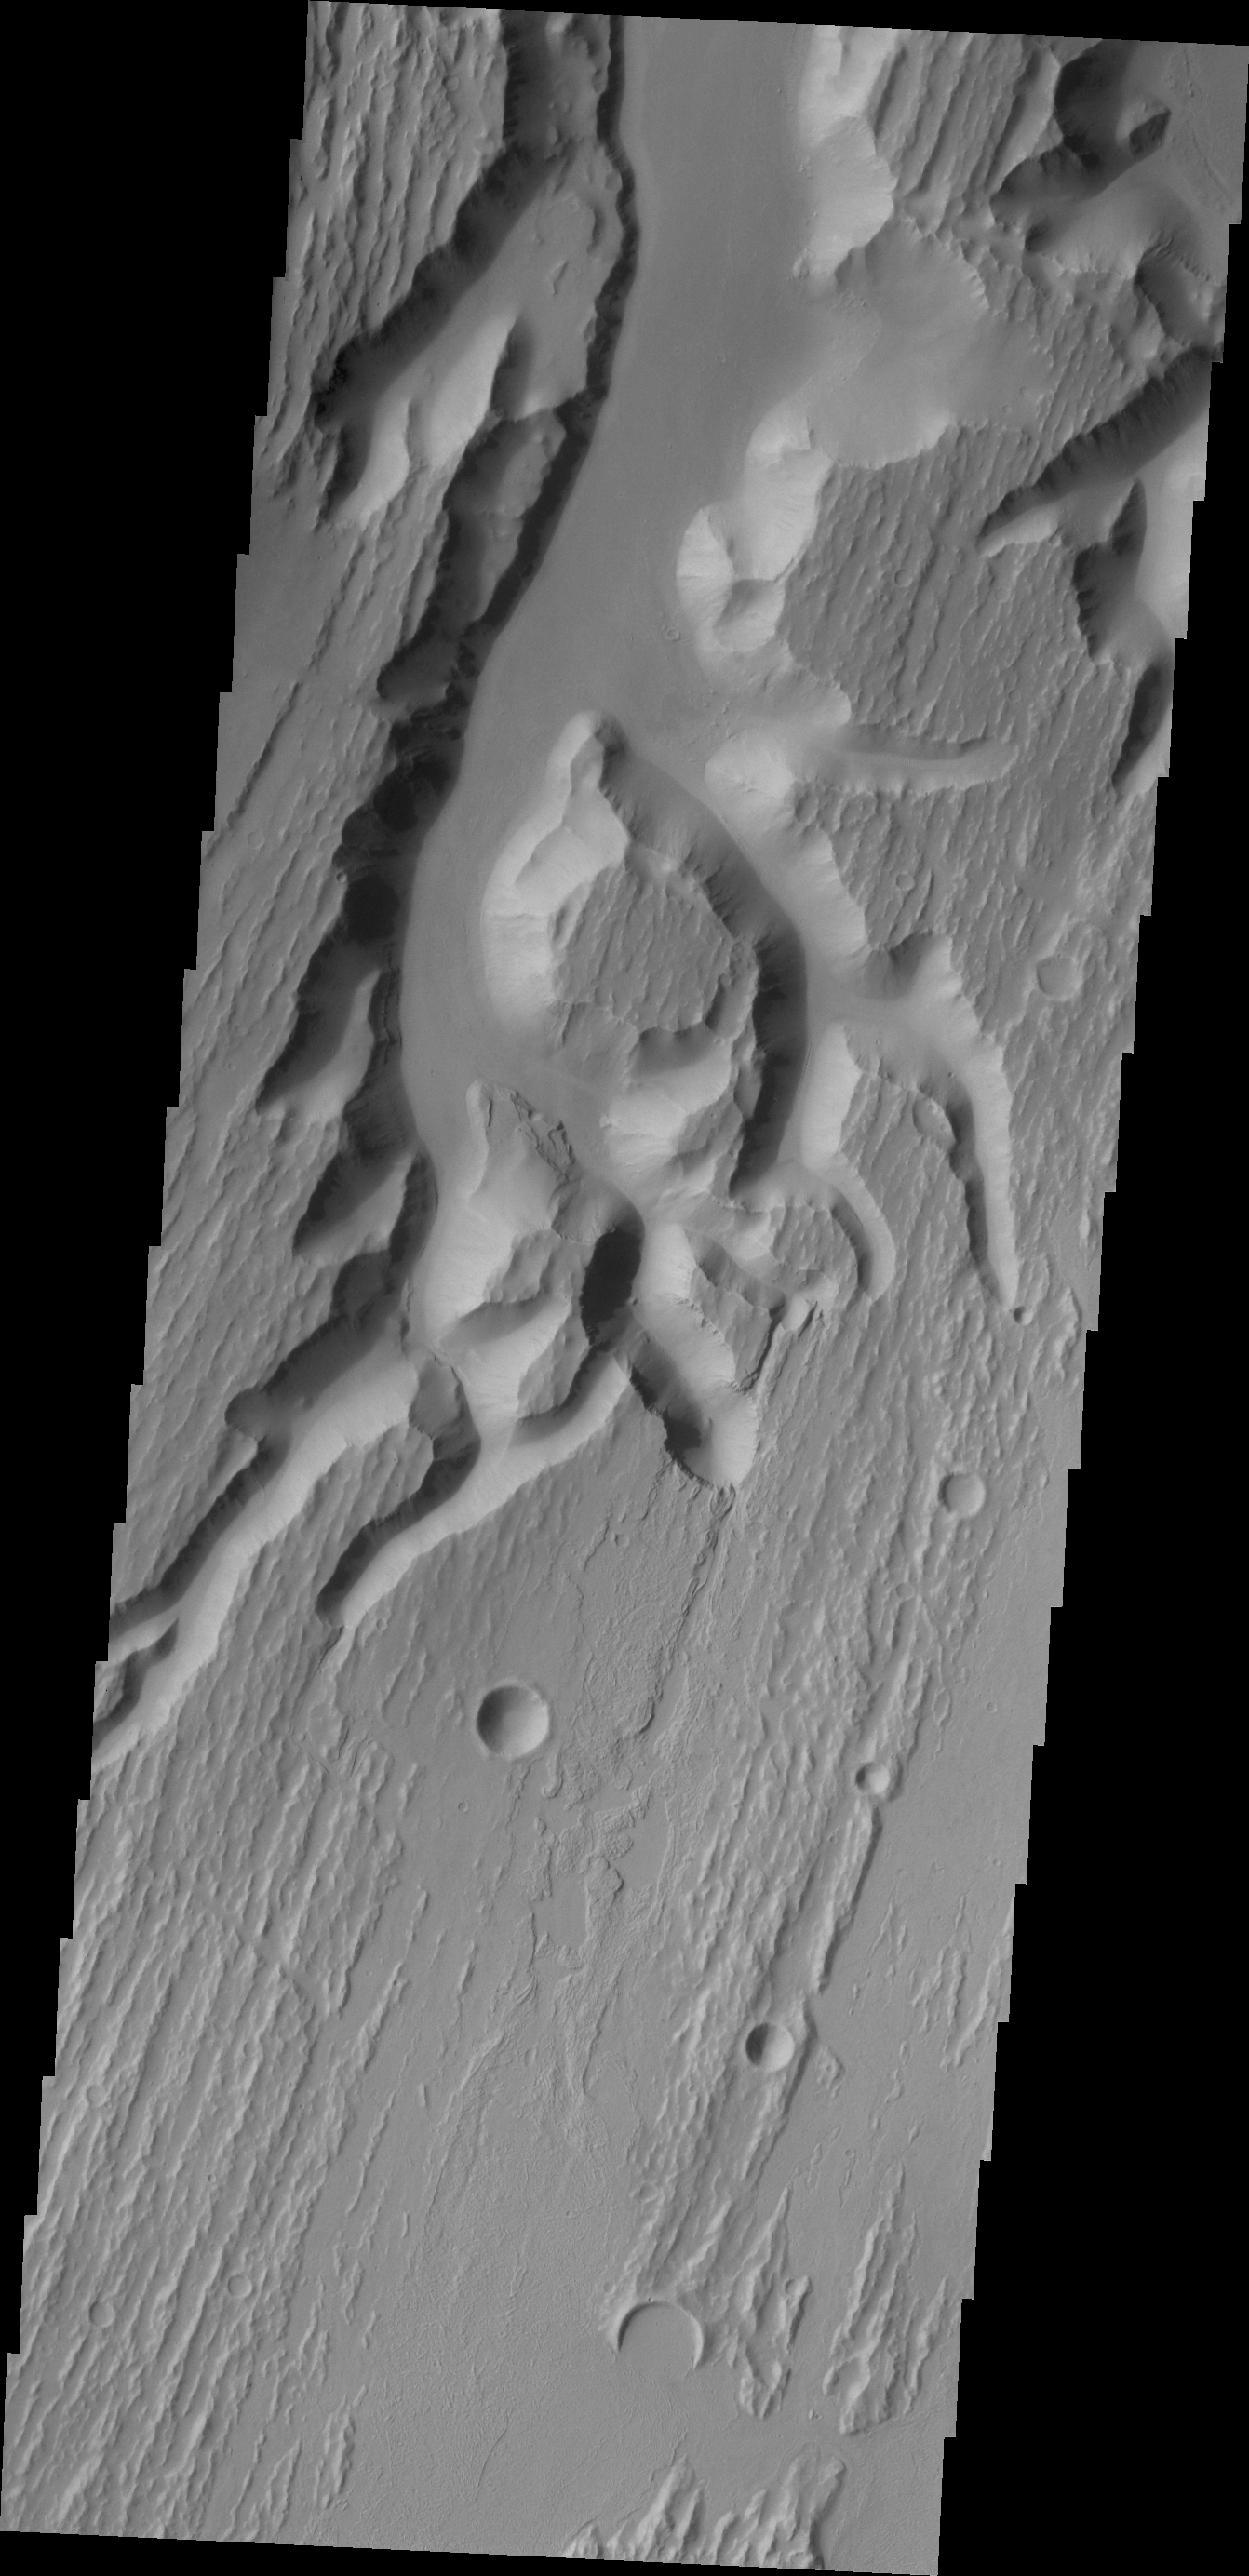

Kasei Valles

This VIS image shows a small portion of the complex channel system, Kasei Valles. In this image, secondary channeling has cut down deeper into the main channel.

Credit: NASA/JPL/ASU